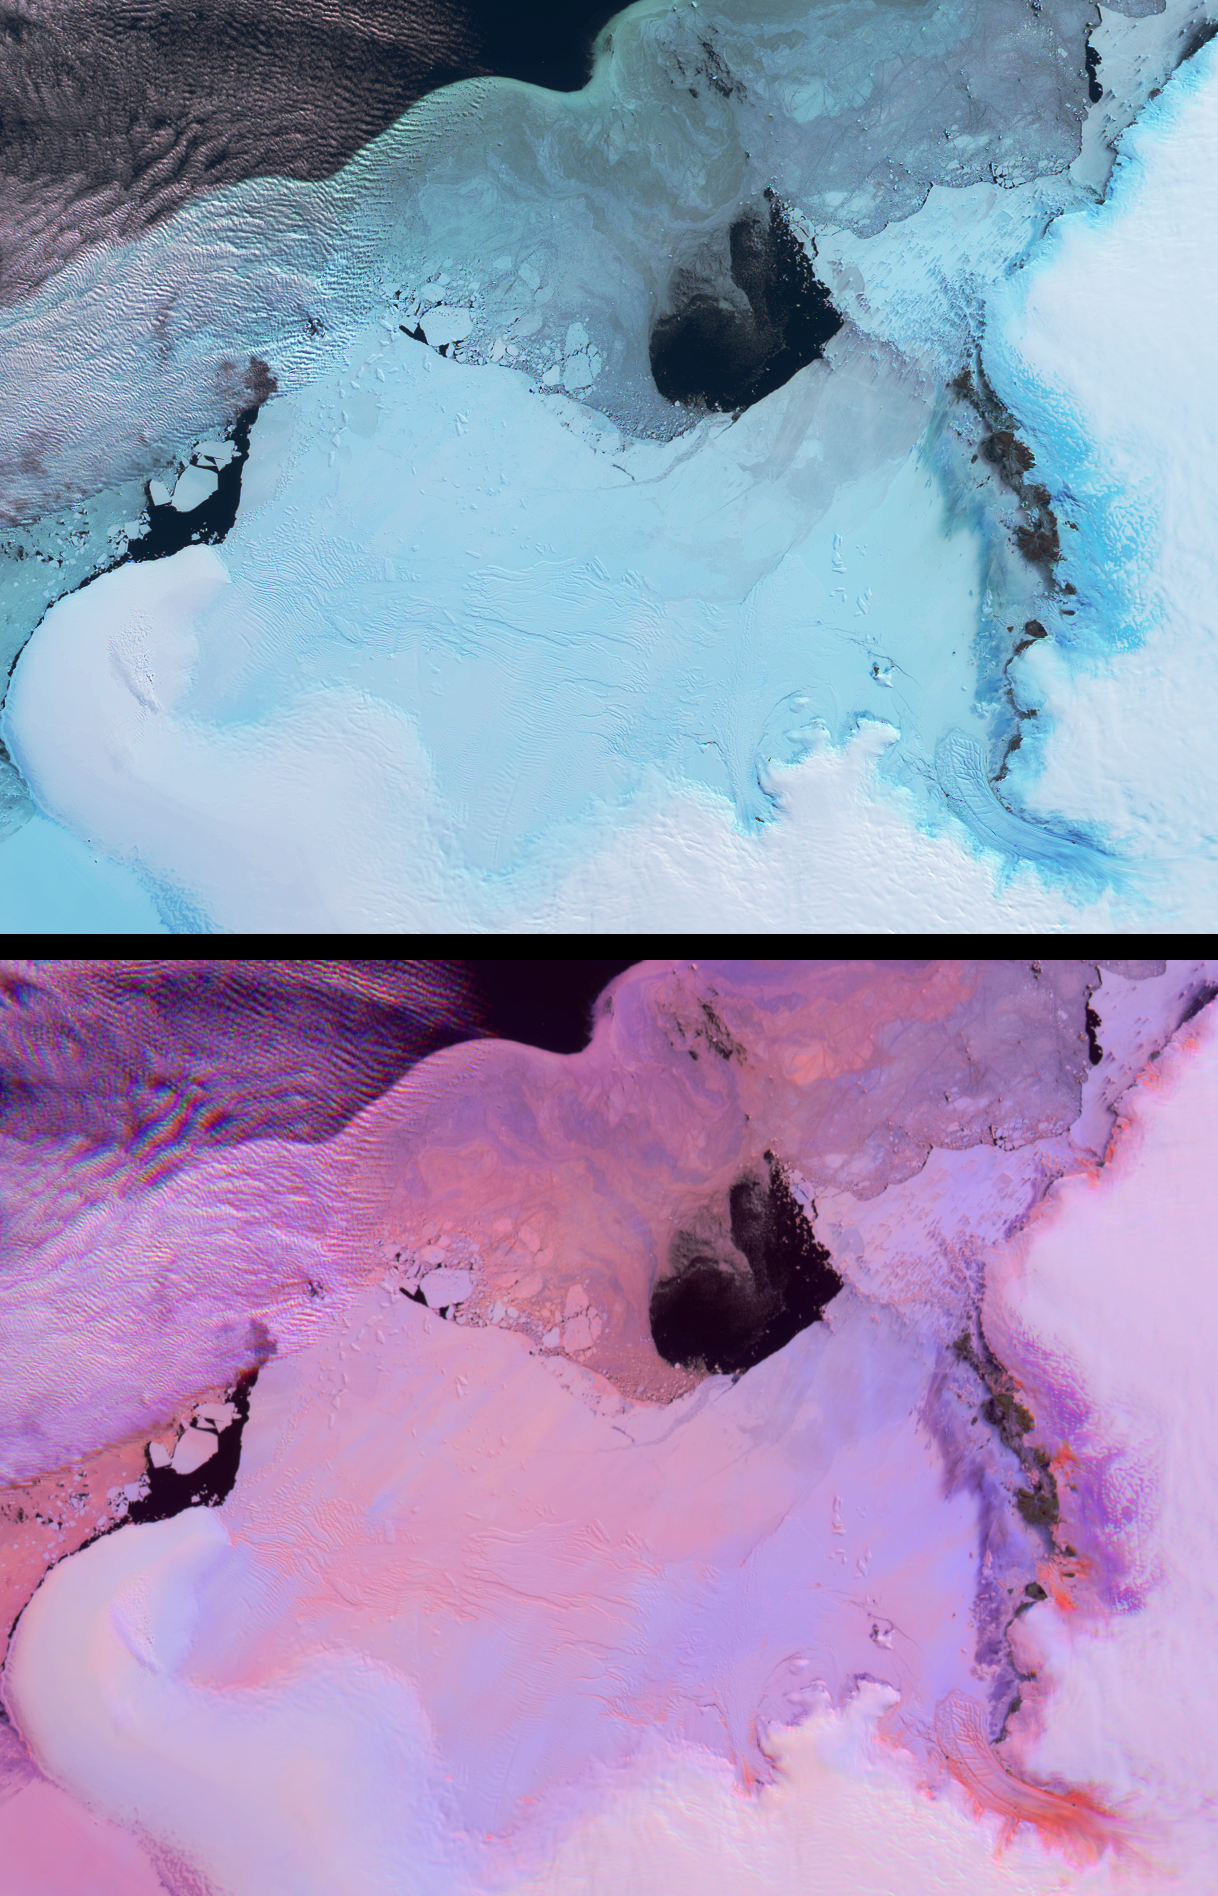

Lutzow-Holm Bay and the Shirase Glacier, Antarctica

These views from the Multi-angle Imaging SpectroRadiometer (MISR) portray the Lutzow-Holm Bay region of Queen Maud Land, East Antarctica, on September 5, 2002. Although Queen Maud Land remains one of the least studied regions of Antarctica, Lutzow-Holm Bay is an exception. Syowa (pronounced ‘Showa’) Station is the Japanese Antarctic Research Expedition base situated on Ongul Island, just off the eastern coast of the Bay (in the top right-hand portion of these views). Scientists there have studied changes in the ice sheet and sea level for several decades. Large outlet glaciers, such as the fast-flowing Shirase Glacier in the lower right-hand corner of these images, are the primary drainage systems for the Antarctic ice sheet.

These two views provide information on both the spectral and angular reflectance properties of the region and can be used to understand the geophysical environment. The top panel shows the region from MISR’s downward-looking (nadir) camera and is a false-color view in which the near-infrared, green and blue spectral bands have been displayed as red, green and blue. Because of the tendency of water to absorb near-infrared wavelengths, some ice types exhibit an especially bright blue hue in this display.

The lower panel is a multi-angular composite from three MISR cameras in which changes in reflection at different view angles, as well as in the near-infrared spectral region, assist with the identification of rough and smooth ice surfaces. In this display, red band data from MISR’s 60-degree forward and backward-viewing cameras are displayed as red and blue, respectively, and near-infrared data from the nadir camera are displayed as green. Using this technique, surfaces that predominantly exhibit backward scattering (generally rough surfaces) appear red/orange, and surfaces that predominantly exhibit forward scattering (generally smooth surfaces) appear in blue hues. Clouds (and other surfaces that exhibit both forward and backward scattering) appear purple.

The Multi-angle Imaging SpectroRadiometer observes the daylit Earth continuouslyand every 9 days views the entire globe between 82 degrees north and 82 degrees south latitude. These data products were generated from a portion of the imagery acquired during Terra orbit 16454. The panels cover an area of about 335 kilometers x 257 kilometers, and utilize data from blocks 145 to 147 within World Reference System-2 path 151.

Credit: NASA/GSFC/LaRC/JPL, MISR Team